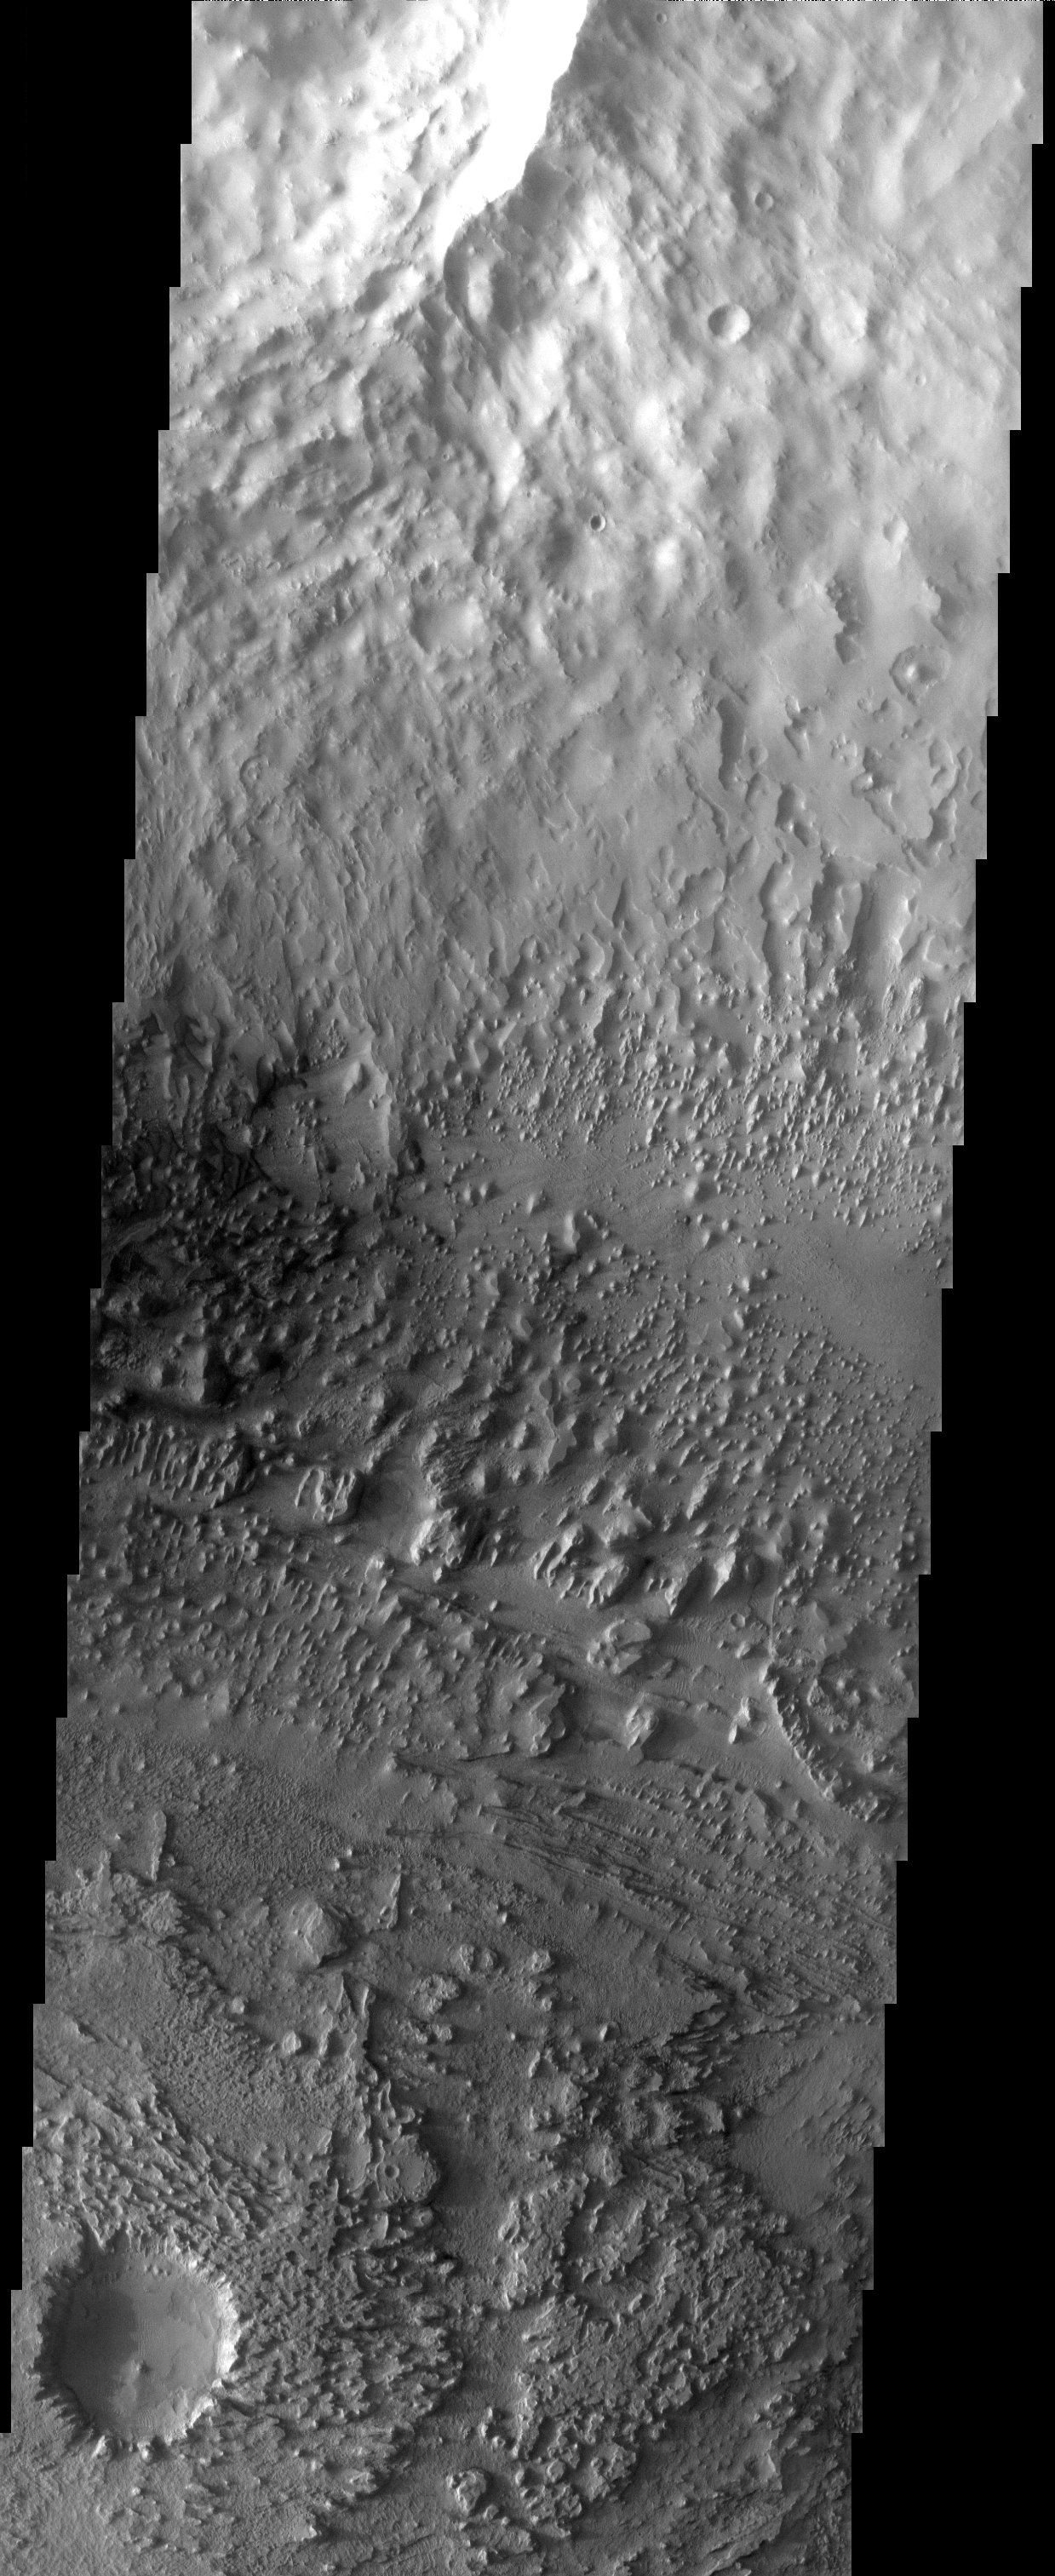

Erosion and Wind Deposition

Released 22 April 2003

Streamlined buttes and mesas are left as remnants of an erosive wind that has carried away sediments and even the rim of a small crater. Two wind directions are apparent in the buttes and mesas that cross each other at 90 degrees. Small dark dunes wind their way between the remnant towers, indicating that the work of the wind is an ongoing process.

Note: this THEMIS visual image has not been radiometrically nor geometrically calibrated for this preliminary release. An empirical correction has been performed to remove instrumental effects. A linear shift has been applied in the cross-track and down-track direction to approximate spacecraft and planetary motion. Fully calibrated and geometrically projected images will be released through the Planetary Data System in accordance with Project policies at a later time.

NASA’s Jet Propulsion Laboratory manages the 2001 Mars Odyssey mission for NASA’s Office of Space Science, Washington, D.C. The Thermal Emission Imaging System (THEMIS) was developed by Arizona State University, Tempe, in collaboration with Raytheon Santa Barbara Remote Sensing. The THEMIS investigation is led by Dr. Philip Christensen at Arizona State University. Lockheed Martin Astronautics, Denver, is the prime contractor for the Odyssey project, and developed and built the orbiter. Mission operations are conducted jointly from Lockheed Martin and from JPL, a division of the California Institute of Technology in Pasadena.

Image information: VIS instrument. Latitude 5.3, Longitude 350.1 East (9.9 West). 19 meter/pixel resolution.

Credit: NASA/JPL/Arizona State University